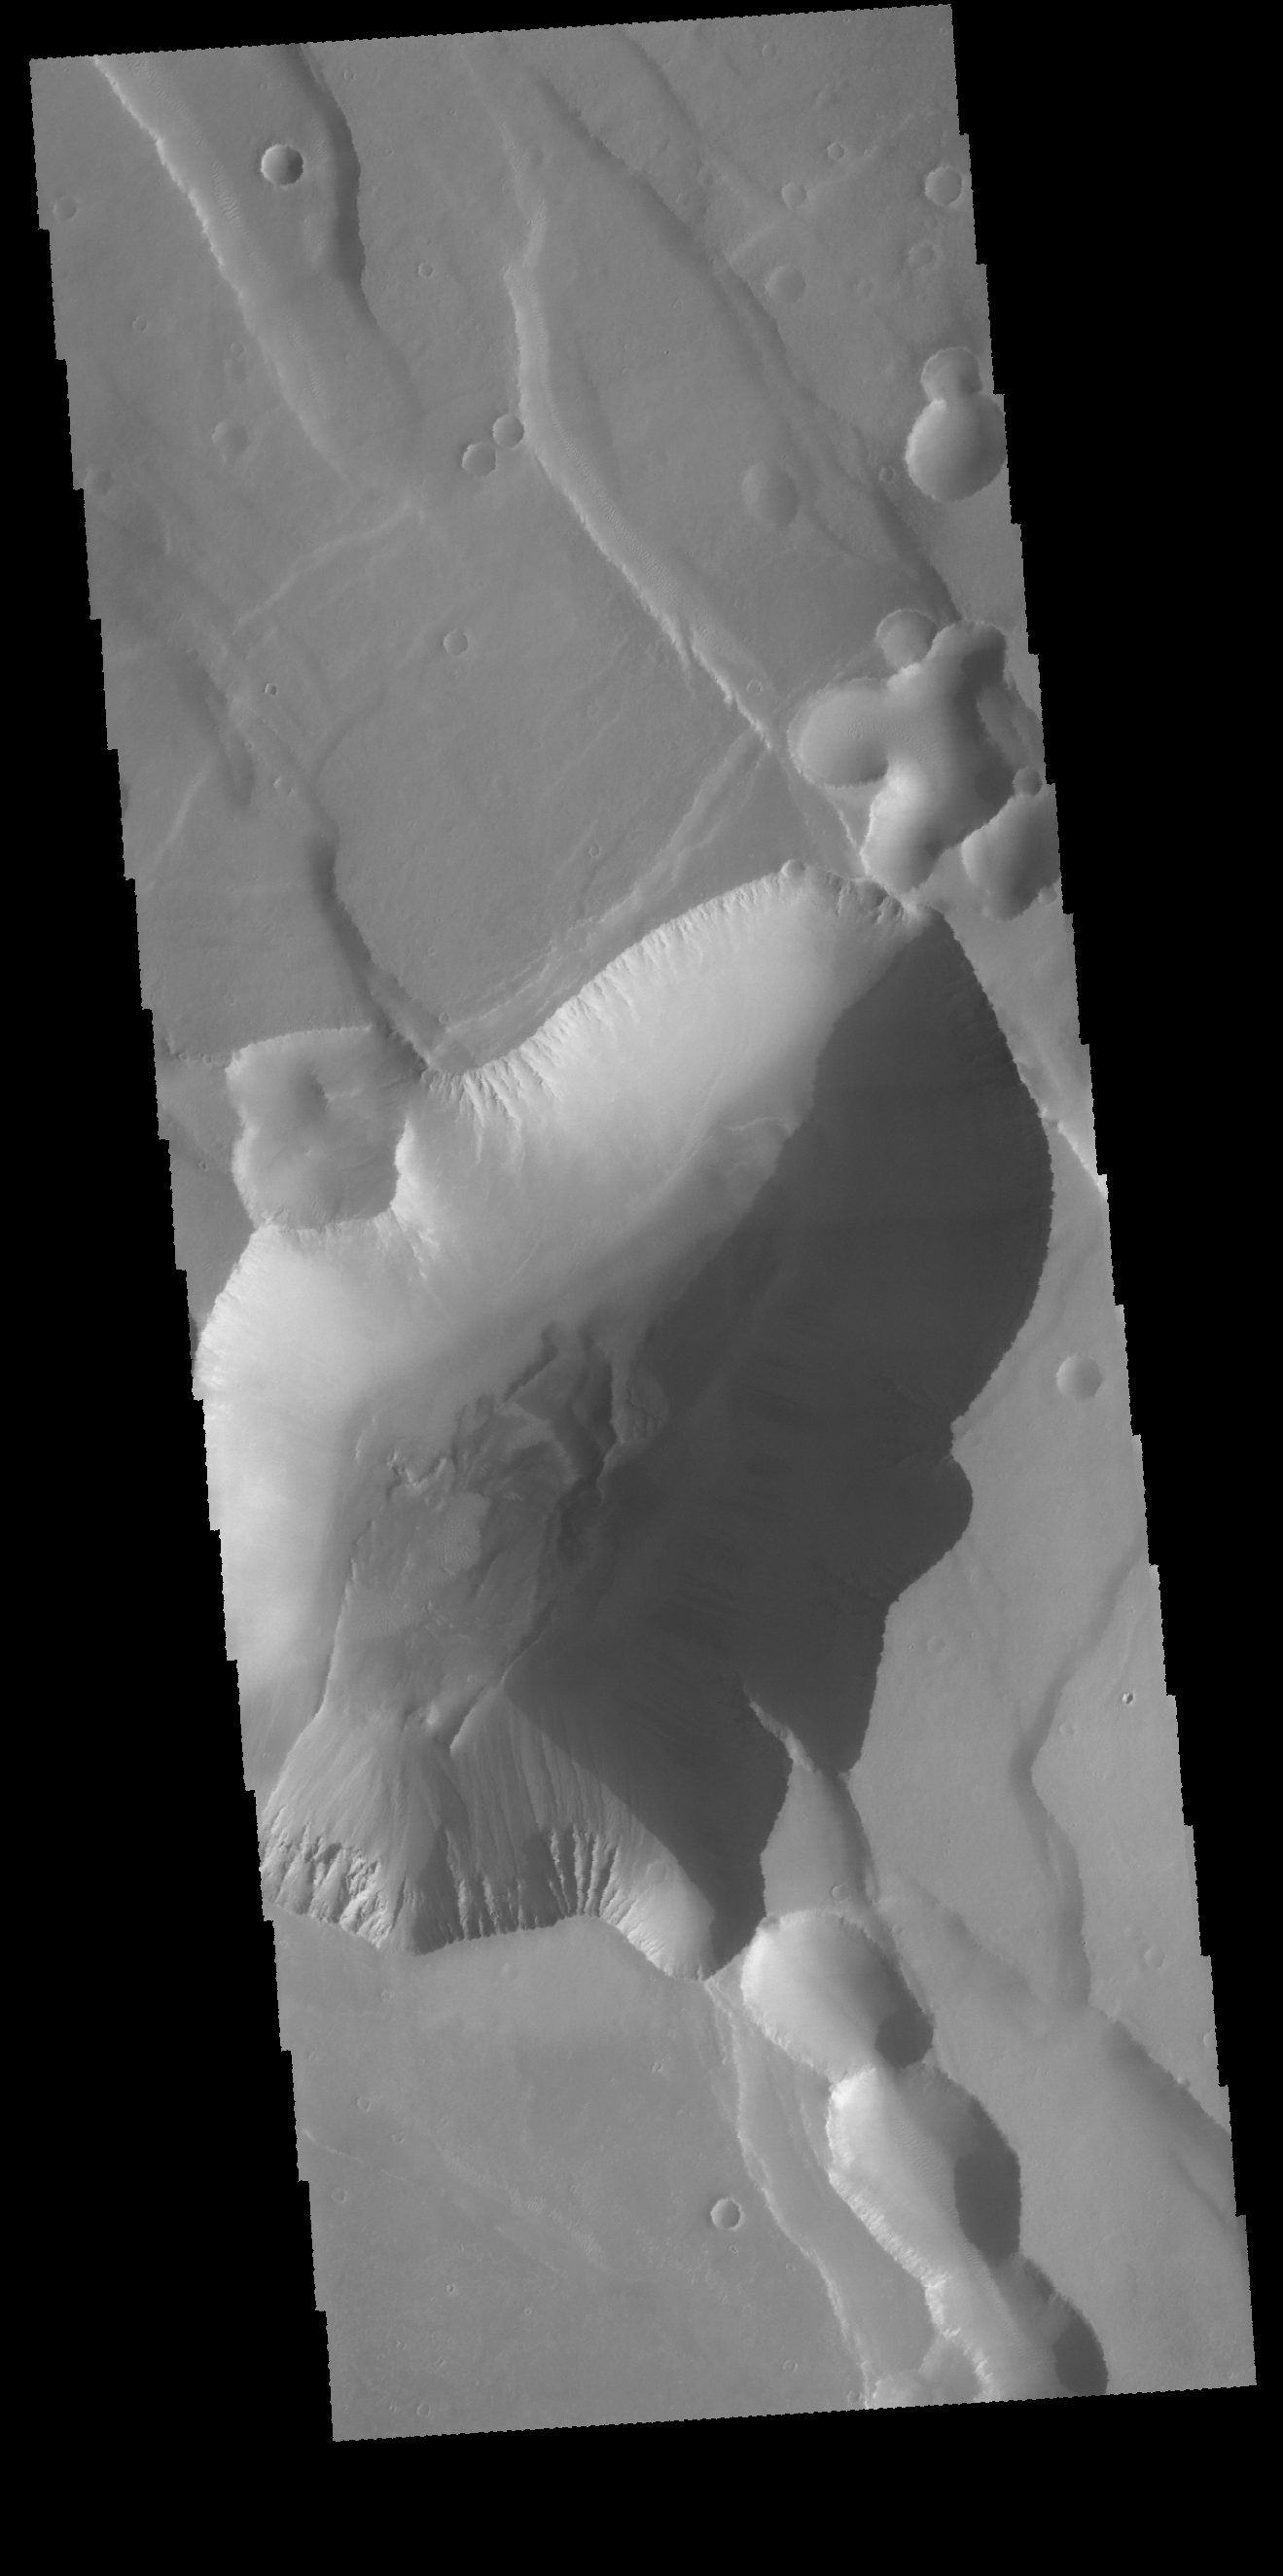

Noctis Labyrinthus

Today’s VIS image shows a small portion of Noctis Labyrinthus. Noctis Labyrinthus is a network of tectonic graben and collapse valleys on the western margin of Valles Marineris.

Credit: NASA/JPL-Caltech/ASU